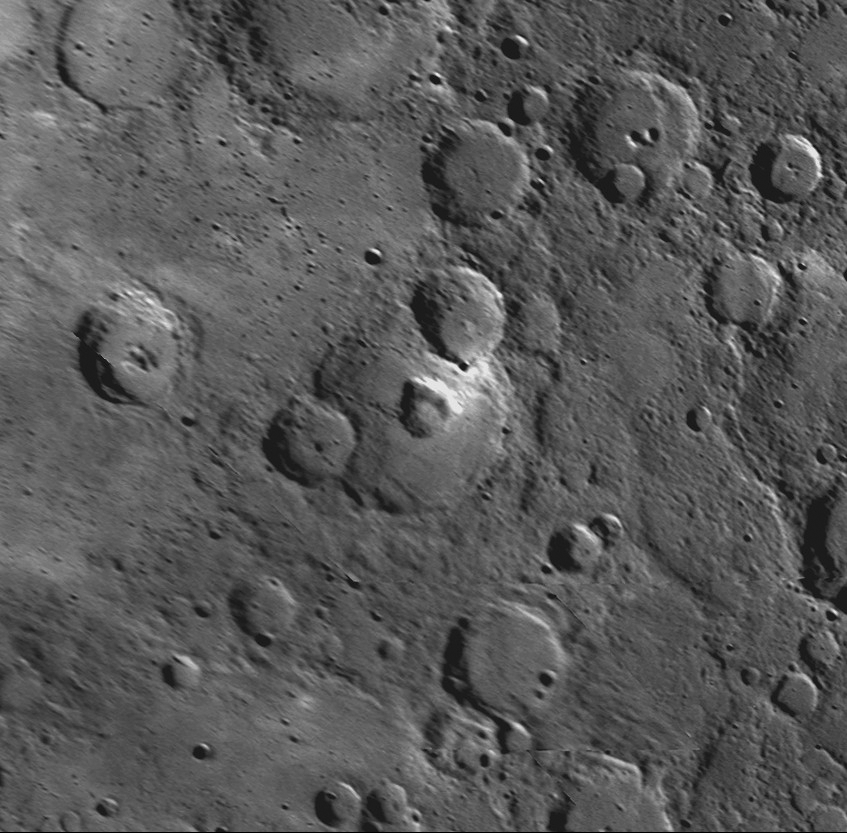

Picture of a Pit-Floor Crater

The crater at the center of this image contains a large, nearly circular pit crater, identified with the white arrow. Multiple examples of pit craters (PIA10186) have been observed on Mercury on the floors of impact craters, leading to the name pit-floor craters for the impact structures that host these features. Unlike impact craters, pit craters are rimless, often irregularly shaped, steep-sided, and display no associated ejecta or lava flows. These pit craters are thought to be evidence of shallow volcanic activity and may have formed when retreating magma caused an unsupported area of the surface to collapse, creating a pit. Pit-floor craters may provide an indication of internal igneous processes where other evidence of volcanic processes is absent or ambiguous. The discovery of multiple pit-floor craters augments a growing body of evidence that volcanic activity has been a widespread process in the geologic evolution of Mercury’s crust.

Date Acquired: January 14, 2008
Instrument: Narrow Angle Camera (NAC) of the Mercury Dual Imaging System (MDIS)
Resolution: 510 meters/pixel (0.32 miles/pixel)
Scale: The central impact crater with the pit crater on its floor is 102 kilometers (63 miles) in diameter.
Location: 35.5°N, 249.1°E
Projection: This image is an orthographic reprojection created from NAC images taken as MESSENGER approached Mercury during its first flyby.

These images are from MESSENGER, a NASA Discovery mission to conduct the first orbital study of the innermost planet, Mercury. For information regarding the use of images, see the MESSENGER image use policy.

Credit: NASA/Johns Hopkins University Applied Physics Laboratory/Carnegie Institution of Washington